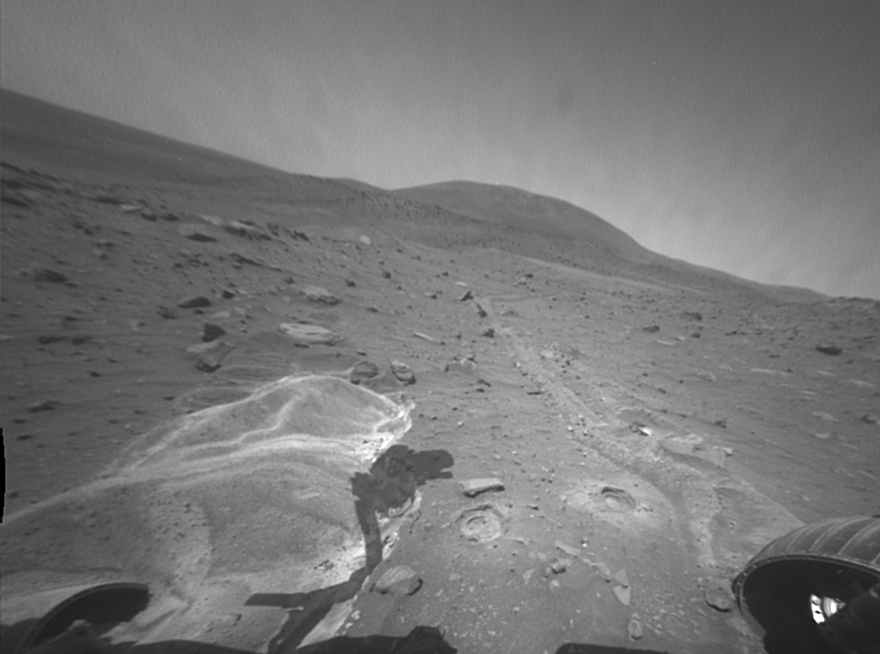

Site of Intense Investigation by Spirit

This image taken by the front hazard avoidance camera on NASA’s Mars Exploration Rover Spirit looks toward the northwest and shows some of the targets examined by Spirit after the rover became embedded at this site.

“Ulysses” is the area where Spirit’s left wheels broke through a crust and stirred up poorly sorted, weakly cohesive sands. “Sandals” are two small rocks to the northwest of Ulysses. “Cyclops Eye” and “Polyphemus Eye” are two locations in which Spirit’s rock abrasion tool was used to bore into the subsurface for detailed textural, compositional, and mineralogical measurements. Ulysses has the highest sulfate content measured by either Spirit or Opportunity. Cyclops Eye also has sulfate minerals beneath the surface whereas Polyphemus Eye does not. Thus Spirit must be sitting over a geologic boundary where materials are different to the west as opposed to the east.

Spirit took this image during the 1,998th Martian day, or sol, of the rover’s mission on Mars (Aug. 16, 2009).

Credit: NASA/JPL-Caltech